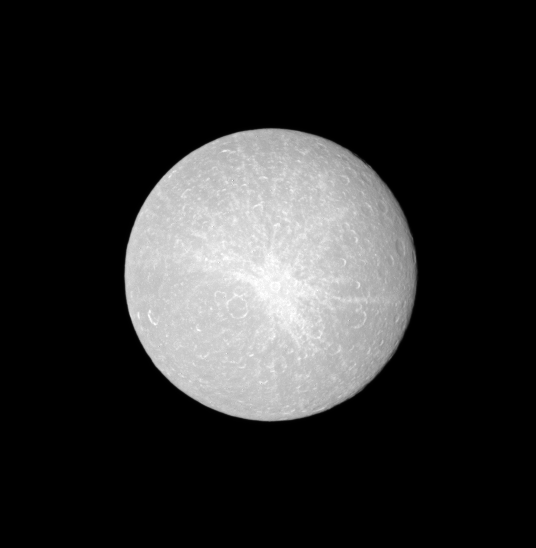

Opposing Rhea

A bright ray crater dominates this view of the leading hemisphere of Rhea, obtained at a time when the Sun was nearly aligned behind the Cassini spacecraft, or “opposition.”

At opposition, shadows disappear, making topography appear less rugged. Consequently, in this view, topographic features such as crater walls are harder to see.

See PIA08402 for a close-up view of Rhea.

The image was taken with the Cassini spacecraft narrow-angle camera on Oct. 5, 2008 using a spectral filter sensitive to wavelengths of ultraviolet light centered at 338 nanometers. The view was obtained at a distance of approximately 869,000 kilometers (540,000 miles) from Rhea and at a Sun-Rhea-spacecraft, or phase, angle of 4 degrees. Image scale is 5 kilometers (3 miles) per pixel.

The Cassini-Huygens mission is a cooperative project of NASA, the European Space Agency and the Italian Space Agency. The Jet Propulsion Laboratory, a division of the California Institute of Technology in Pasadena, manages the mission for NASA’s Science Mission Directorate, Washington, D.C. The Cassini orbiter and its two onboard cameras were designed, developed and assembled at JPL. The imaging operations center is based at the Space Science Institute in Boulder, Colo.

Credit: NASA/JPL/Space Science Institute